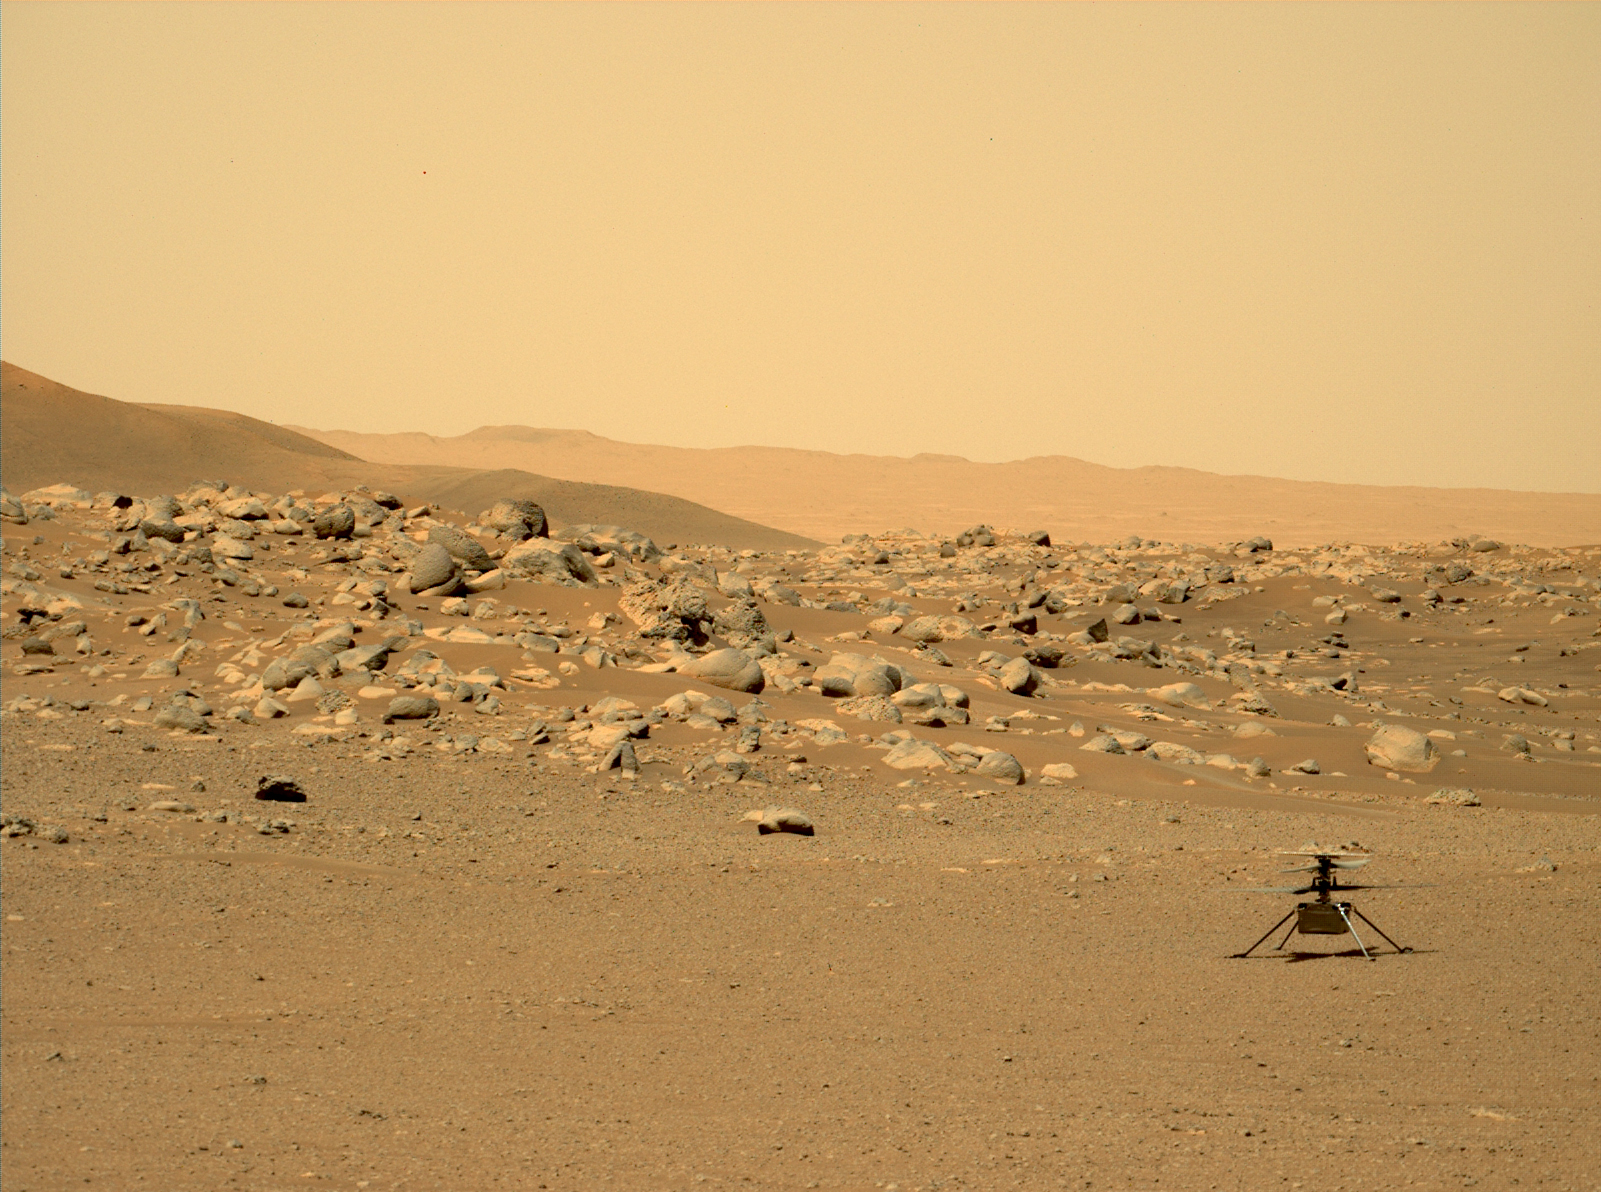

Ingenuity at Airfield D

This image of NASA’s Ingenuity Mars Helicopter was taken by the Mastcam-Z instrument of the Perseverance rover on June 15, 2021, the 114th Martian day, or sol, of the mission. The location, “Airfield D” (the fourth airfield), is just east of the “Séítah” geologic unit.

The image has been processed from the original version.

Ingenuity was built by NASA’s Jet Propulsion Laboratory in Southern California, which also manages the project for NASA Headquarters. It is supported by NASA’s Science Mission Directorate. NASA’s Ames Research Center in California’s Silicon Valley, and NASA’s Langley Research Center in Hampton, Virginia, provided significant flight performance analysis and technical assistance during Ingenuity’s development. AeroVironment Inc., Qualcomm, and SolAero also provided design assistance and major vehicle components. Lockheed Martin Space designed and manufactured the Mars Helicopter Delivery System.

A key objective for Perseverance’s mission on Mars is astrobiology, including the search for signs of ancient microbial life. The rover will characterize the planet’s geology and past climate, pave the way for human exploration of the Red Planet, and be the first mission to collect and cache Martian rock and regolith (broken rock and dust).

Subsequent NASA missions, in cooperation with ESA (European Space Agency), would send spacecraft to Mars to collect these sealed samples from the surface and return them to Earth for in-depth analysis.

The Mars 2020 Perseverance mission is part of NASA’s Moon to Mars exploration approach, which includes Artemis missions to the Moon that will help prepare for human exploration of the Red Planet. JPL, which is managed for NASA by Caltech in Pasadena, California, built and manages operations of the Perseverance rover. Arizona State University leads the operations of the Mastcam-Z instrument, working in collaboration with Malin Space Science Systems in San Diego, on the design, fabrication, testing, and operation of the cameras, and in collaboration with the Neils Bohr Institute of the University of Copenhagen on the design, fabrication, and testing of the calibration targets.

Credit: NASA/JPL-Caltech/ASU/MSSS